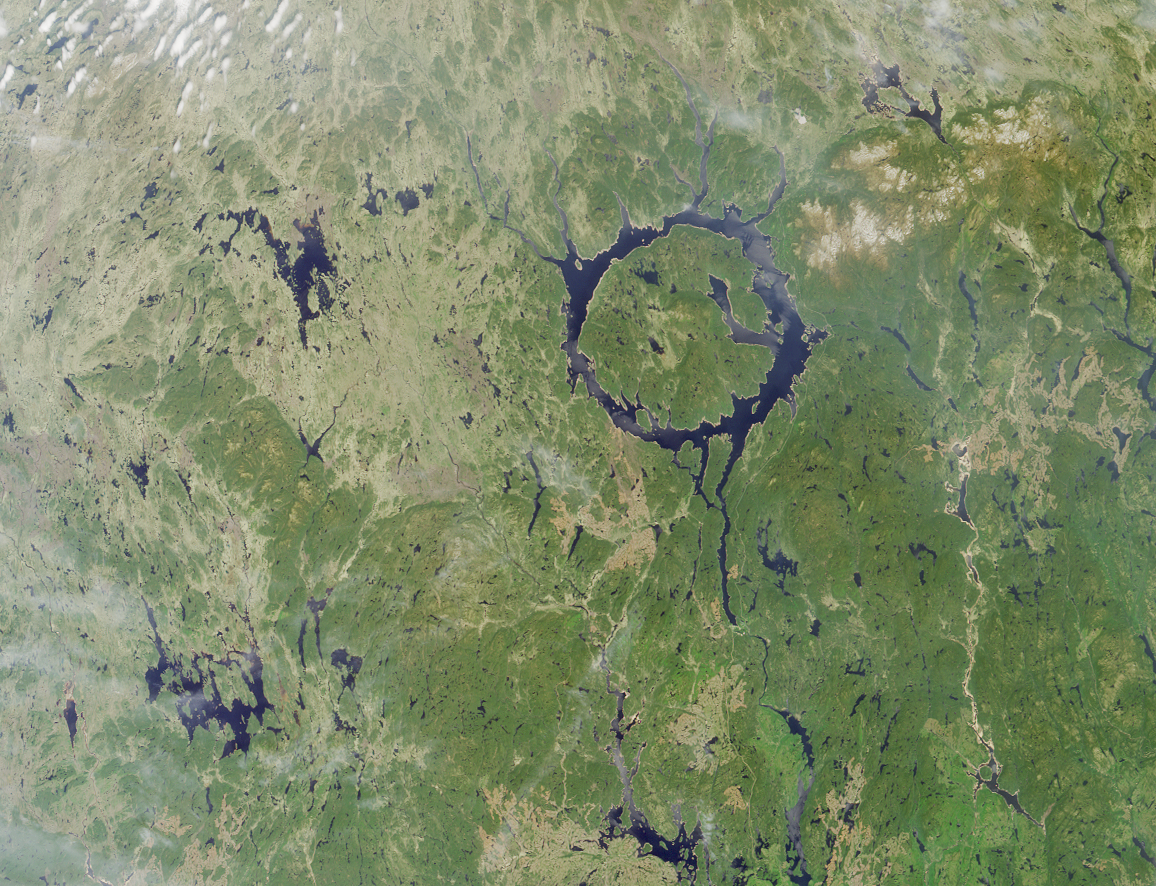

Manicouagan Impact Structure, Quebec

The large annular lake in this image represents the remnants of one of the largest impact craters still preserved on the surface of the Earth. Lake Manicouagan in northern Quebec, Canada, surrounds the central uplift of the impact structure, which is about 70 kilometers in diameter and is composed of impact-brecciated rock. Glaciation and other erosional processes have reduced the extent of the crater, with the original diameter estimated at about 100 kilometers. This natural-color image of the region was acquired by MISR’s nadir (vertical-viewing) camera on June 1, 2001, during Terra orbit 7737.

The impact that formed Manicouagan is thought to have occurred about 212 million years ago, toward the end of the Triassic period. Some scientists believe that this impact may have been responsible for a mass extinction associated with the loss of roughly 60% of all species. It has been proposed that the impact was created by an asteroid with a diameter of about 5 kilometers. The lake is bounded by erosion-resistant metamorphic and igneous rocks, and shock metamorphic effects are abundant in the target rocks of the crater floor. Today Lake Manicouagan serves as a reservoir and is one of Quebec’s most important regions for Atlantic salmon fishing.

MISR was built and is managed by NASA’s Jet Propulsion Laboratory, Pasadena, CA, for NASA’s Office of Earth Science, Washington, DC. The Terra satellite is managed by NASA’s Goddard Space Flight Center, Greenbelt, MD. JPL is a division of the California Institute of Technology.

Credit: NASA/GSFC/LaRC/JPL, MISR Team